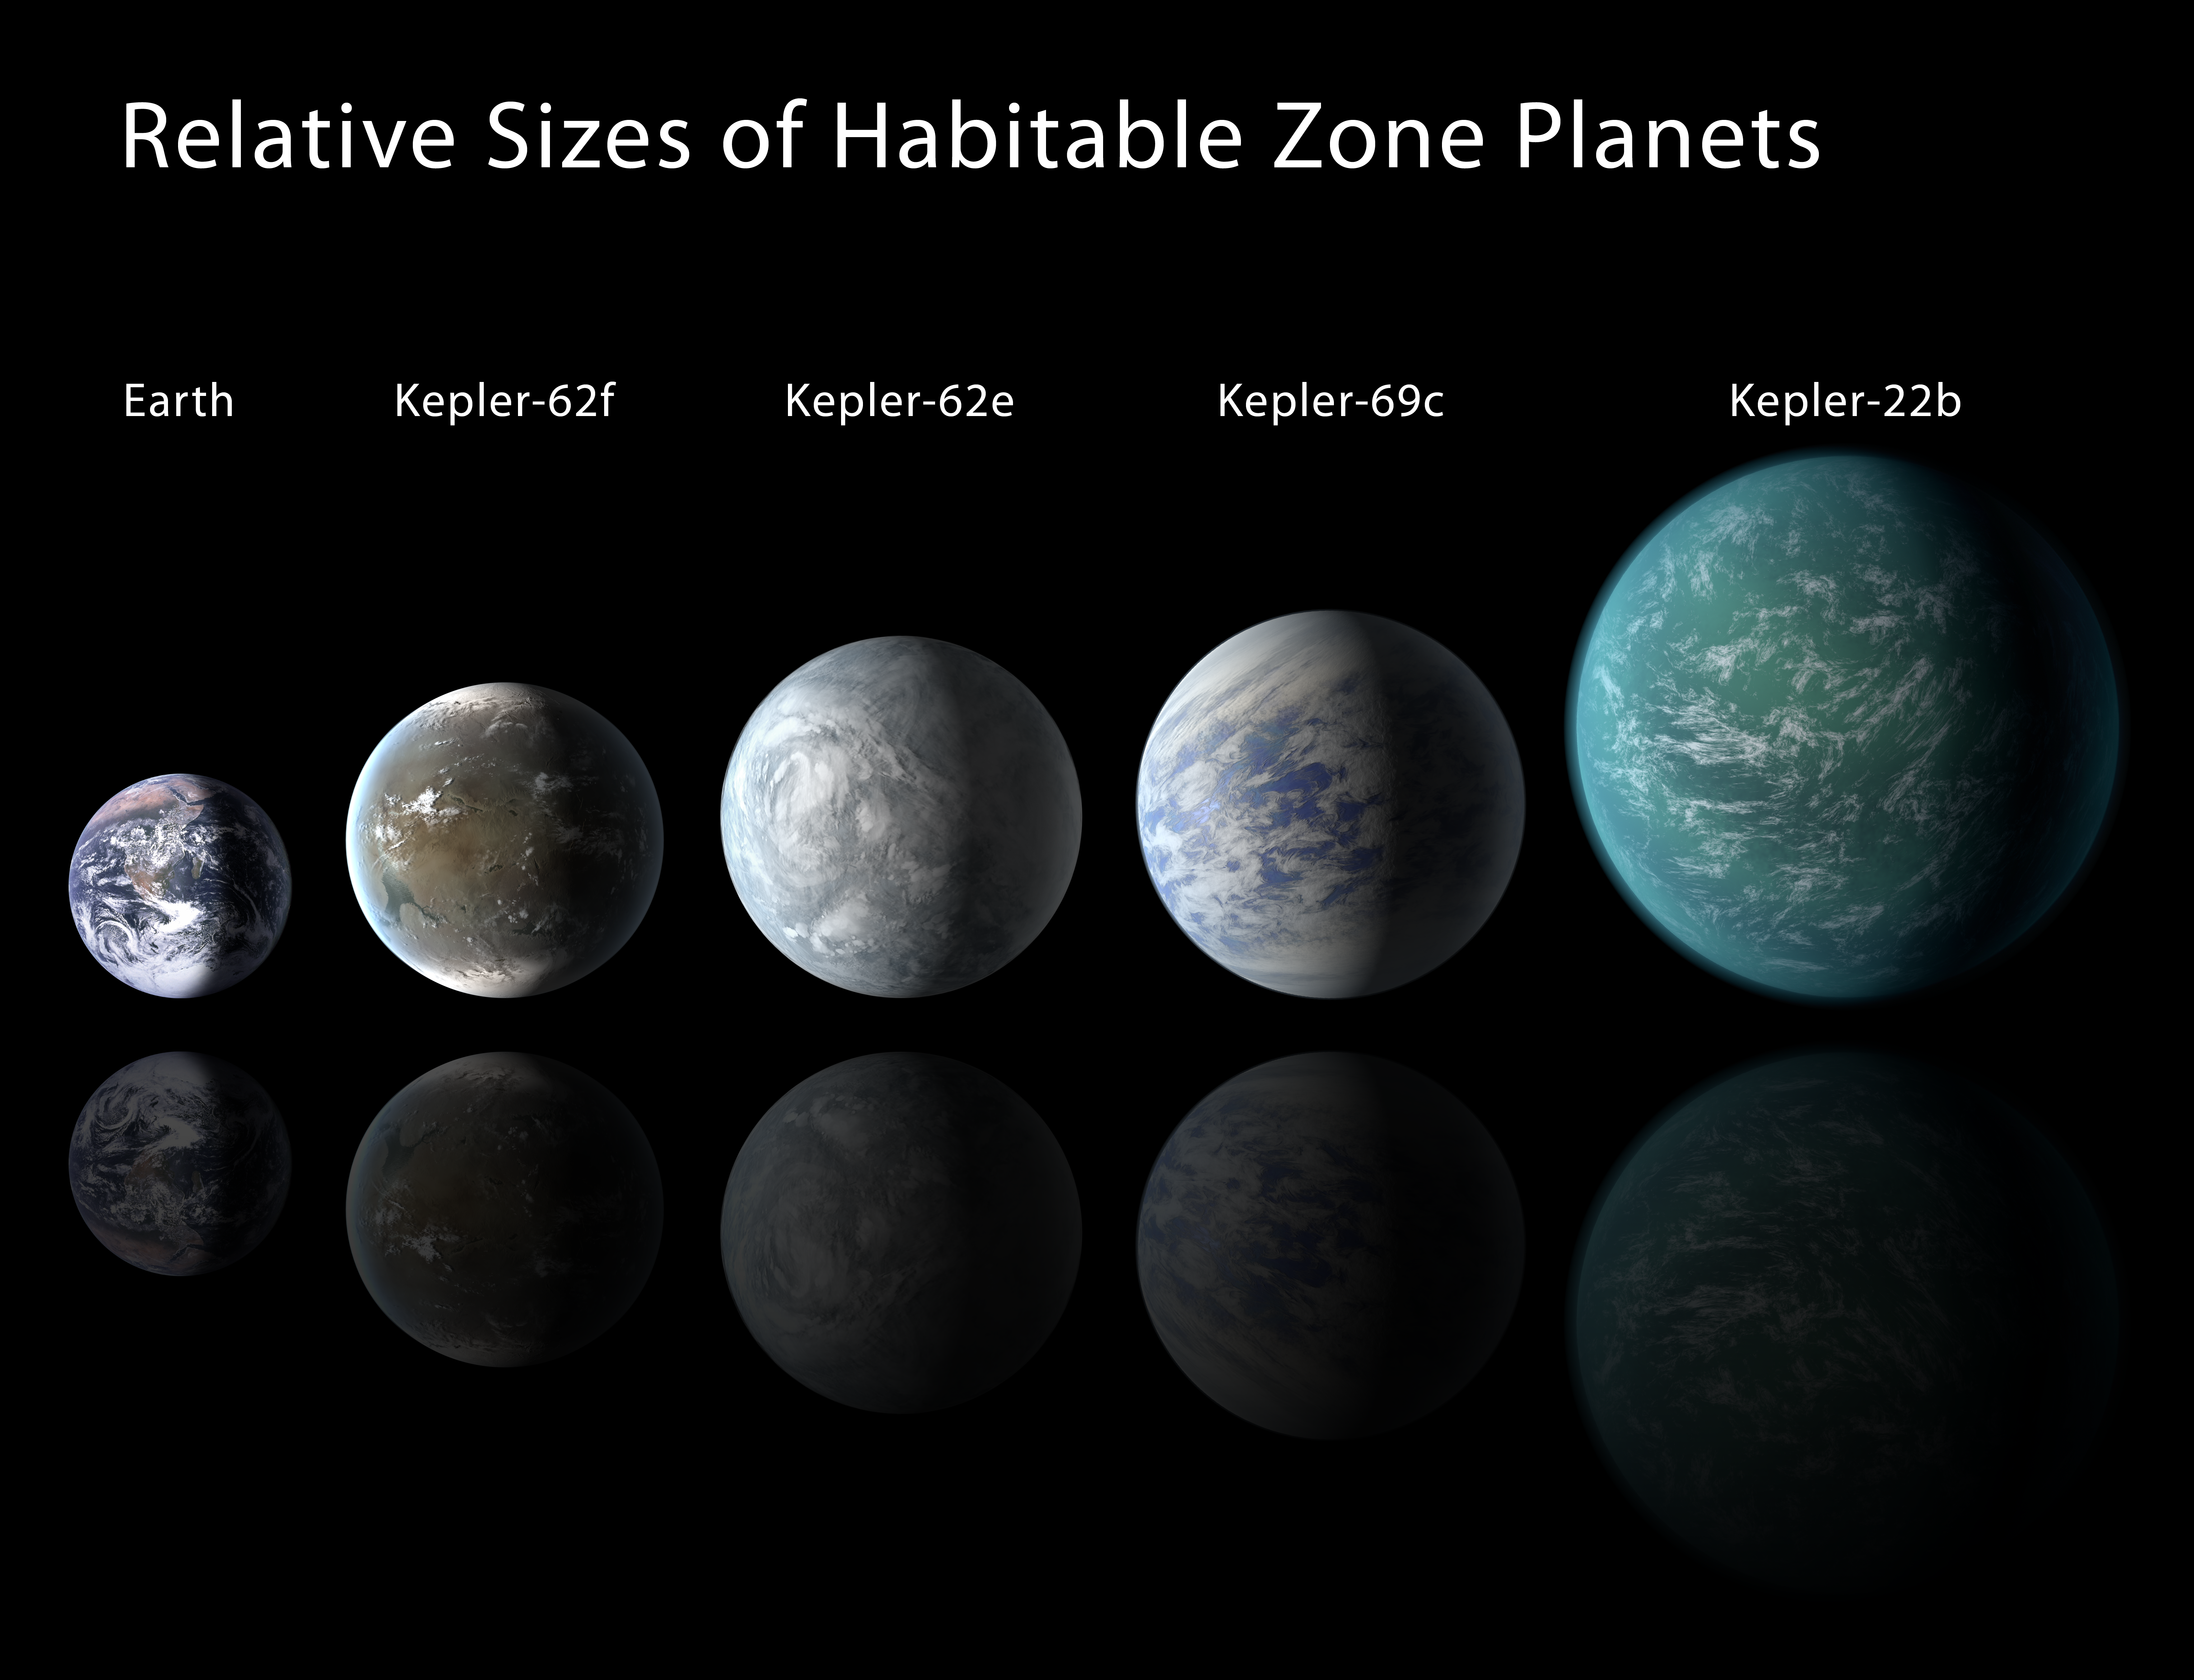

Lining Kepler Habitable Zone Planets Up

Relative sizes of Kepler habitable zone planets discovered as of 2013 April 18. Except for Earth, these are artists’ renditions.

NASA’s Ames Research Center in Moffett Field, Calif., manages Kepler’s ground system development, mission operations and science data analysis. JPL managed the Kepler mission’s development.

Credit: NASA/Ames/JPL-Caltech